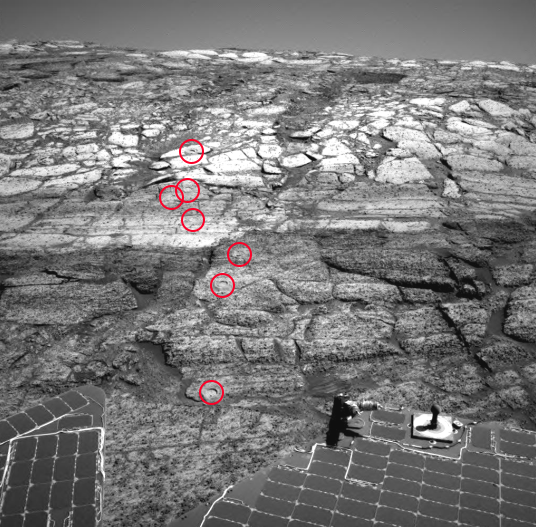

Opportunity Leaves a Trail of ‘Rat’ Holes

NASA’s Mars Exploration Rover Opportunity’s rock abrasion tool, known informally as the “Rat,” has nibbled seven holes into the slope of “Endurance Crater.” This image from the rover’s navigation camera was released previously (PIA06716) without the Rat holes labeled so that viewers could try to find the holes themselves. Here, the holes have been identified. Starting from the uppermost pictured (closest to the crater rim) to the lowest, the Rat hole targets are: “Tennessee,” “Cobblehill,” “Virginia,” “London,” “Grindstone,” “Kettlestone,” and “Drammensfjorden.” These holes were drilled on sols 138 (June 13, 2004), 143 (June 18), 145 (June 20), 148 (June 23), 151 (June 26), 153 (June 28) and 161 (July 7), respectively. Each hole is 4.5 centimeters (1.8 inches) in diameter.

Credit: NASA/JPL